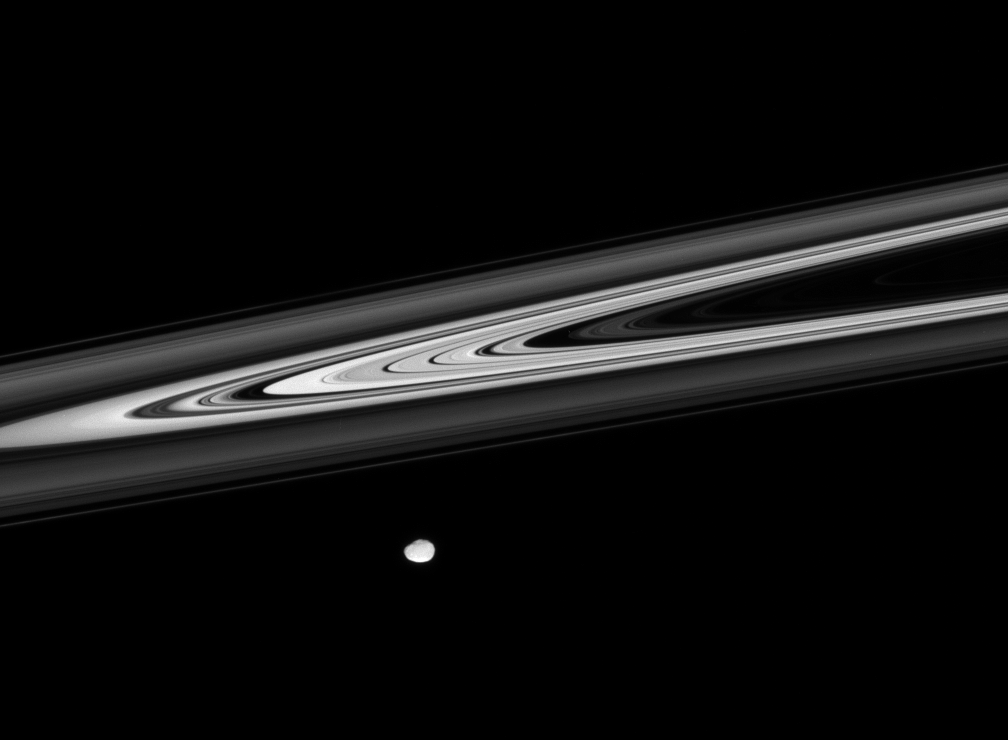

Saturn Noir

Saturn’s luminescent rings provide striking contrasts of light and darkness, as the irregular shape of Janus glides across the foreground.

This view looks toward the unilluminated side of the rings from less than a degree above the ringplane.

For a closer view of Janus (181 kilometers, or 113 miles across) see PIA08296.

The image was taken in visible light with the Cassini spacecraft narrow-angle camera on Jan. 29, 2008. The view was acquired at a distance of approximately 1.1 million kilometers (700,000 miles) from Janus. Image scale is 7 kilometers (4 miles) per pixel.

The Cassini-Huygens mission is a cooperative project of NASA, the European Space Agency and the Italian Space Agency. The Jet Propulsion Laboratory, a division of the California Institute of Technology in Pasadena, manages the mission for NASA’s Science Mission Directorate, Washington, D.C. The Cassini orbiter and its two onboard cameras were designed, developed and assembled at JPL. The imaging operations center is based at the Space Science Institute in Boulder, Colo.

Credit: NASA/JPL/Space Science Institute